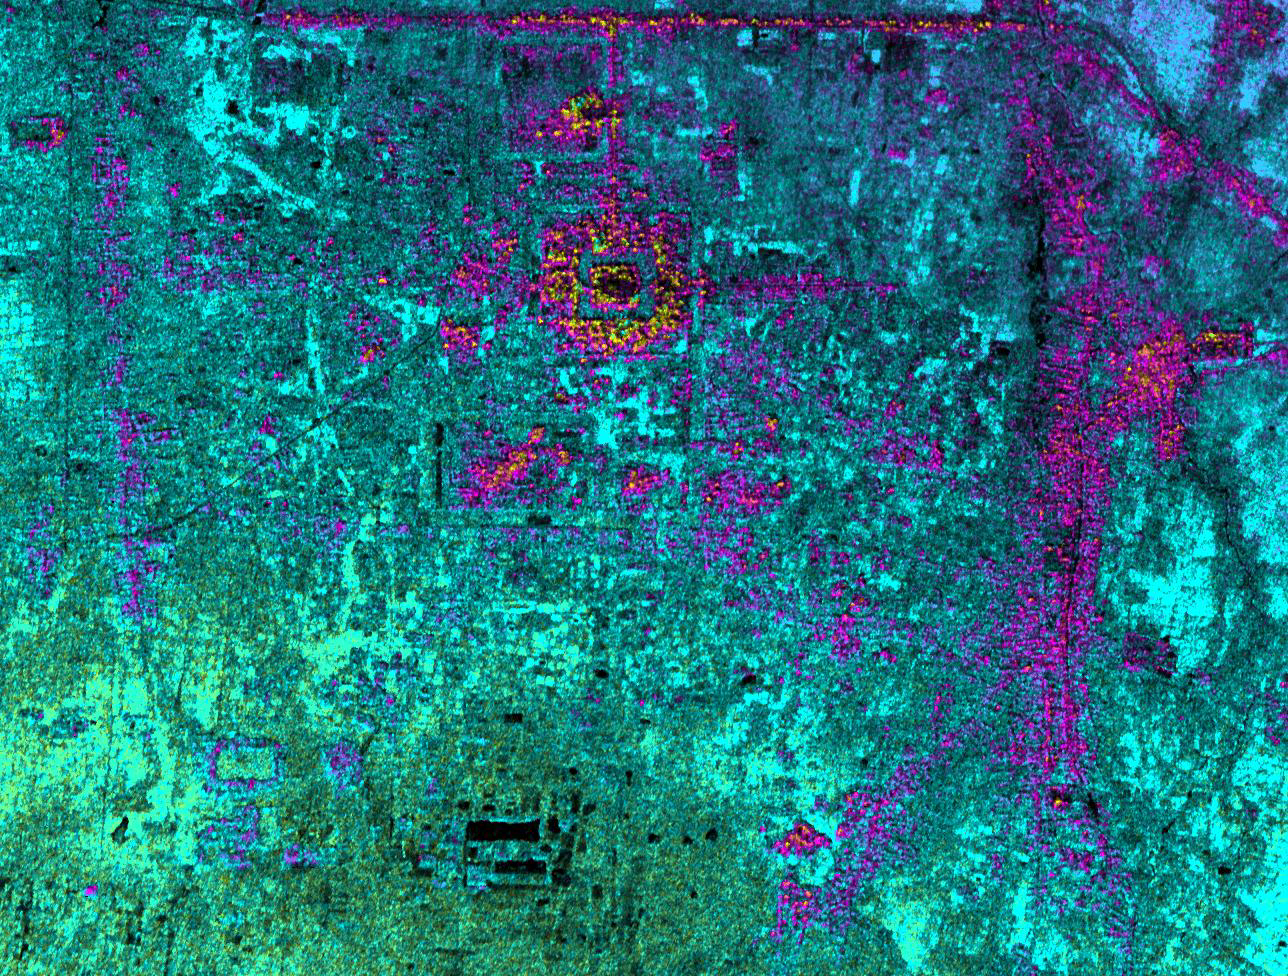

Radar Image with Color as Height, Hariharalaya, Cambodia

Hariharalaya, the ancient 9th Century A.D. capitol of the Khmer in Cambodia, is shown in the upper center portion of this NASA Airborne Synthetic Aperture Radar (AIRSAR) image. The image was acquired during the 1996 PACRIM mission with AIRSAR operating in the TOPSAR mode. At the center of the image is the terraced sandstone temple mountain of the King Indravarman, the Bakong. The smaller enclosed rectangular feature just to the north is Preah Ko. Further to the south are more rectangular features, temples and water reservoirs attributed to other kings in the earlier part of the 9th Century A.D. and maybe even earlier. Just visible at the top on the image is a long linear feature that forms the southern border of the immense water reservoir, at the center of which is the Lolei temple. The city was the first capitol of the Khmer after the 802 A.D. ceremony consecrating the king as “Devaraja.” This usually translated as “god who was king” or “king who was god.” In the next century, the center of power shifted to the northwest, to the area known today as Angkor.

Thus this early capital is unique both in being the first after the historical “founding” of the Khmer Empire, and for being inhabited for a relatively short time. Although kings returned from Angkor in the 11th and 12th Centuries A.D. to build the temple known as the Lolei and to construct the tower in the center of Bakong, the city of Hariharalaya remained on the perimeter of royal power. It was revered, however, as part of a longstanding and important custom of ancestral veneration. This manifested itself in a complex set of rituals honoring one’s forebears–also ensuring legitimacy for one’s claim to the throne. So behind this seemingly simple patterning of rectangles on the radar image lies many layers of history, ritual and meaning for the Khmer people, past and present.

Image dimensions are approximately 6 by 4.8 kilometers (3.7 by 3 miles) with a pixel spacing of 5 meters (16.4 feet). North is at top. Image brightness is from the C-band (5.6 centimeters, or 2.2 inches wavelength) radar backscatter, which is a measure of how much energy the surface reflects back toward the radar. Color is used to represent elevation contours. One cycle of color–from blue to red to yellow to green and back to blue again–represents 10 meters (32.8 feet) of elevation change.

AIRSAR flies aboard a NASA DC-8 based at NASA’s Dryden Flight Research Center, Edwards, Calif. In the TOPSAR mode, AIRSAR collects radar interferometry data from two spatially separated antennas (2.6 meters, or 8.5 feet). Information from the two antennas is used to form radar backscatter imagery and to generate highly accurate elevation data. Built, operated and managed by JPL, AIRSAR is part of NASA’s Earth Science Enterprise program. JPL is a division of the California Institute of Technology in Pasadena.

Credit: NASA/JPL